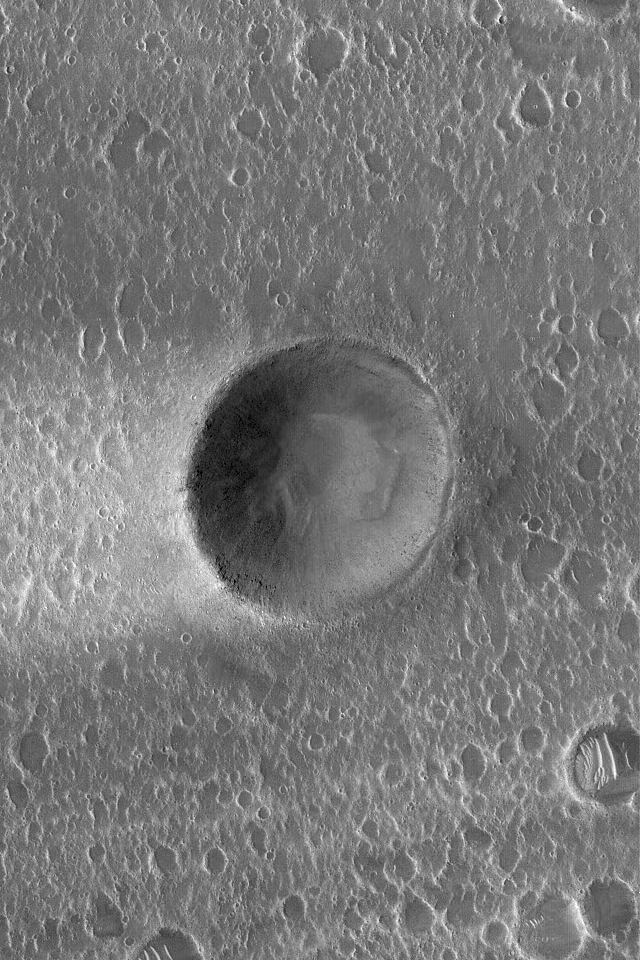

Crater with Streak

6 November 2004
This Mars Global Surveyor (MGS) Mars Orbiter Camera (MOC) image shows a small meteor impact crater (approximately the size of the famous Meteor Crater in northern Arizona) with a bright wind streak on its west (left) side. Generally, winds blowing from the east (right) have stripped away bright dust everywhere but in the lee of the crater. These landforms are located in eastern Kasei Valles near 25.1°N, 60.8°W. The picture covers an area about 3 km (1.9 mi) wide. Sunlight illuminates the scene from the left/lower left.

Credit: NASA/JPL/Malin Space Science Systems